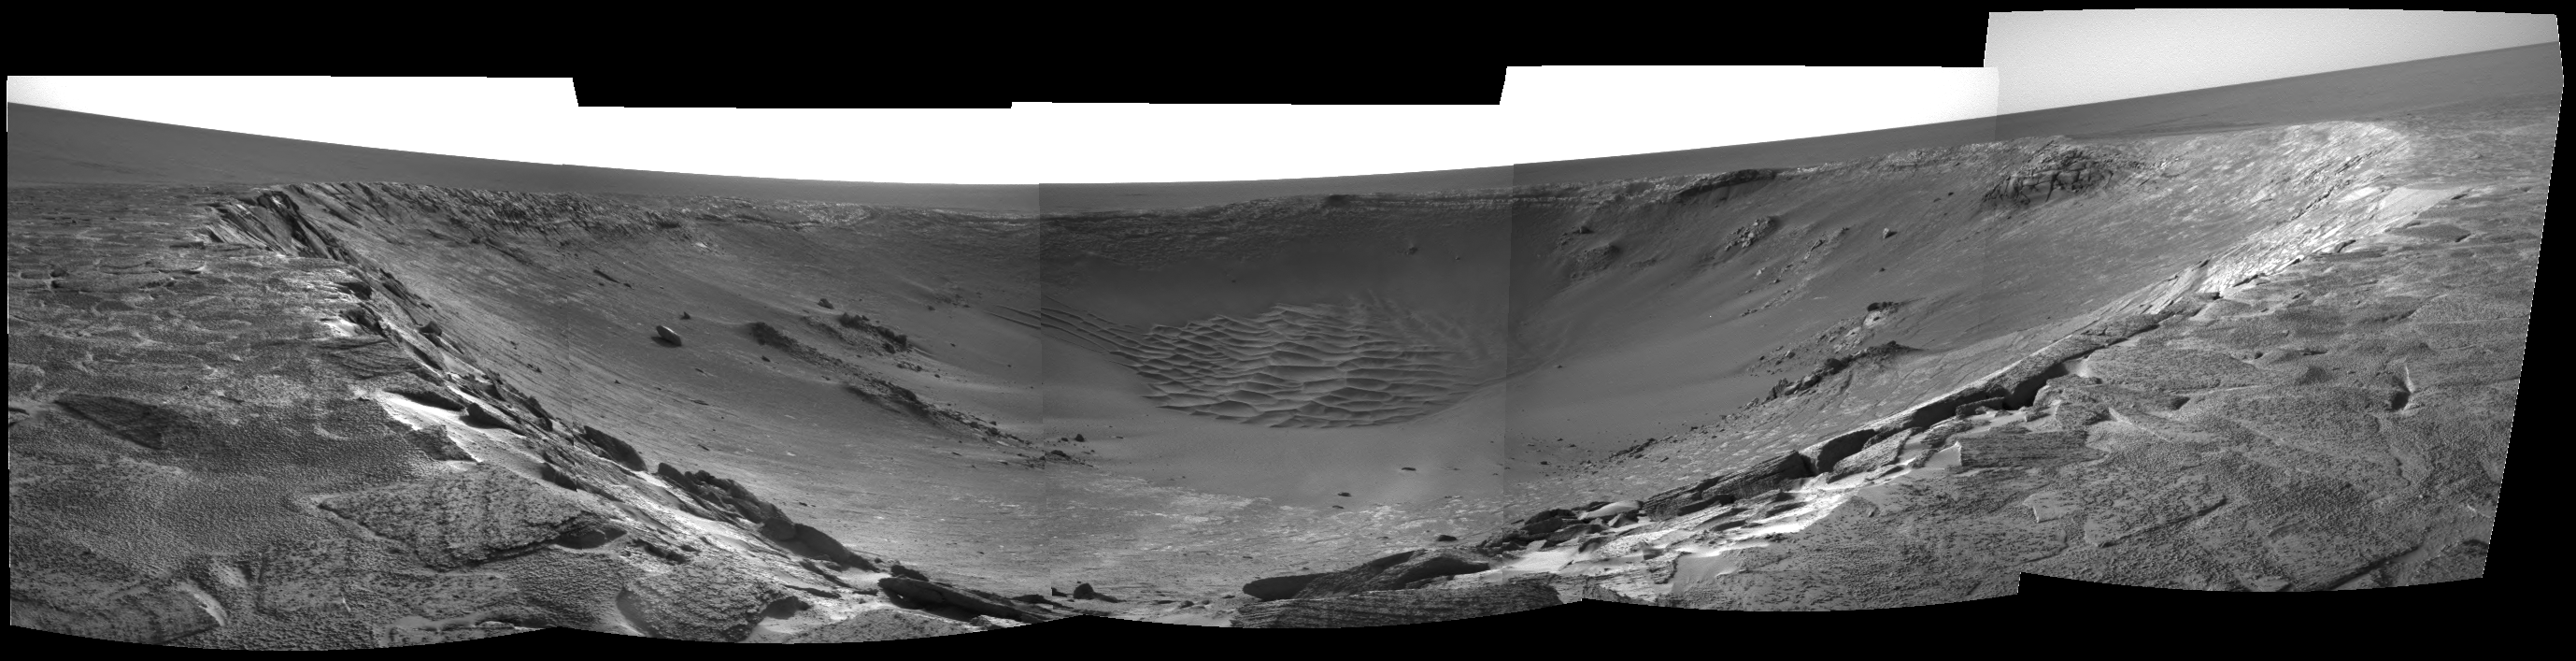

The Realm of “Endurance”

This image mosaic, taken by the navigation camera on NASA’s Mars Exploration Rover Opportunity, shows the impact crater known as “Endurance.” The rover has been traversing the rim of the crater looking for clues to the crater’s formation as well as a suitable entry point to the crater. The image was taken on sol 116 of the rover’s journey (May 1, 2004), from “Panoramic Position 2” on the southeast side of the crater.

Credit: NASA/JPL